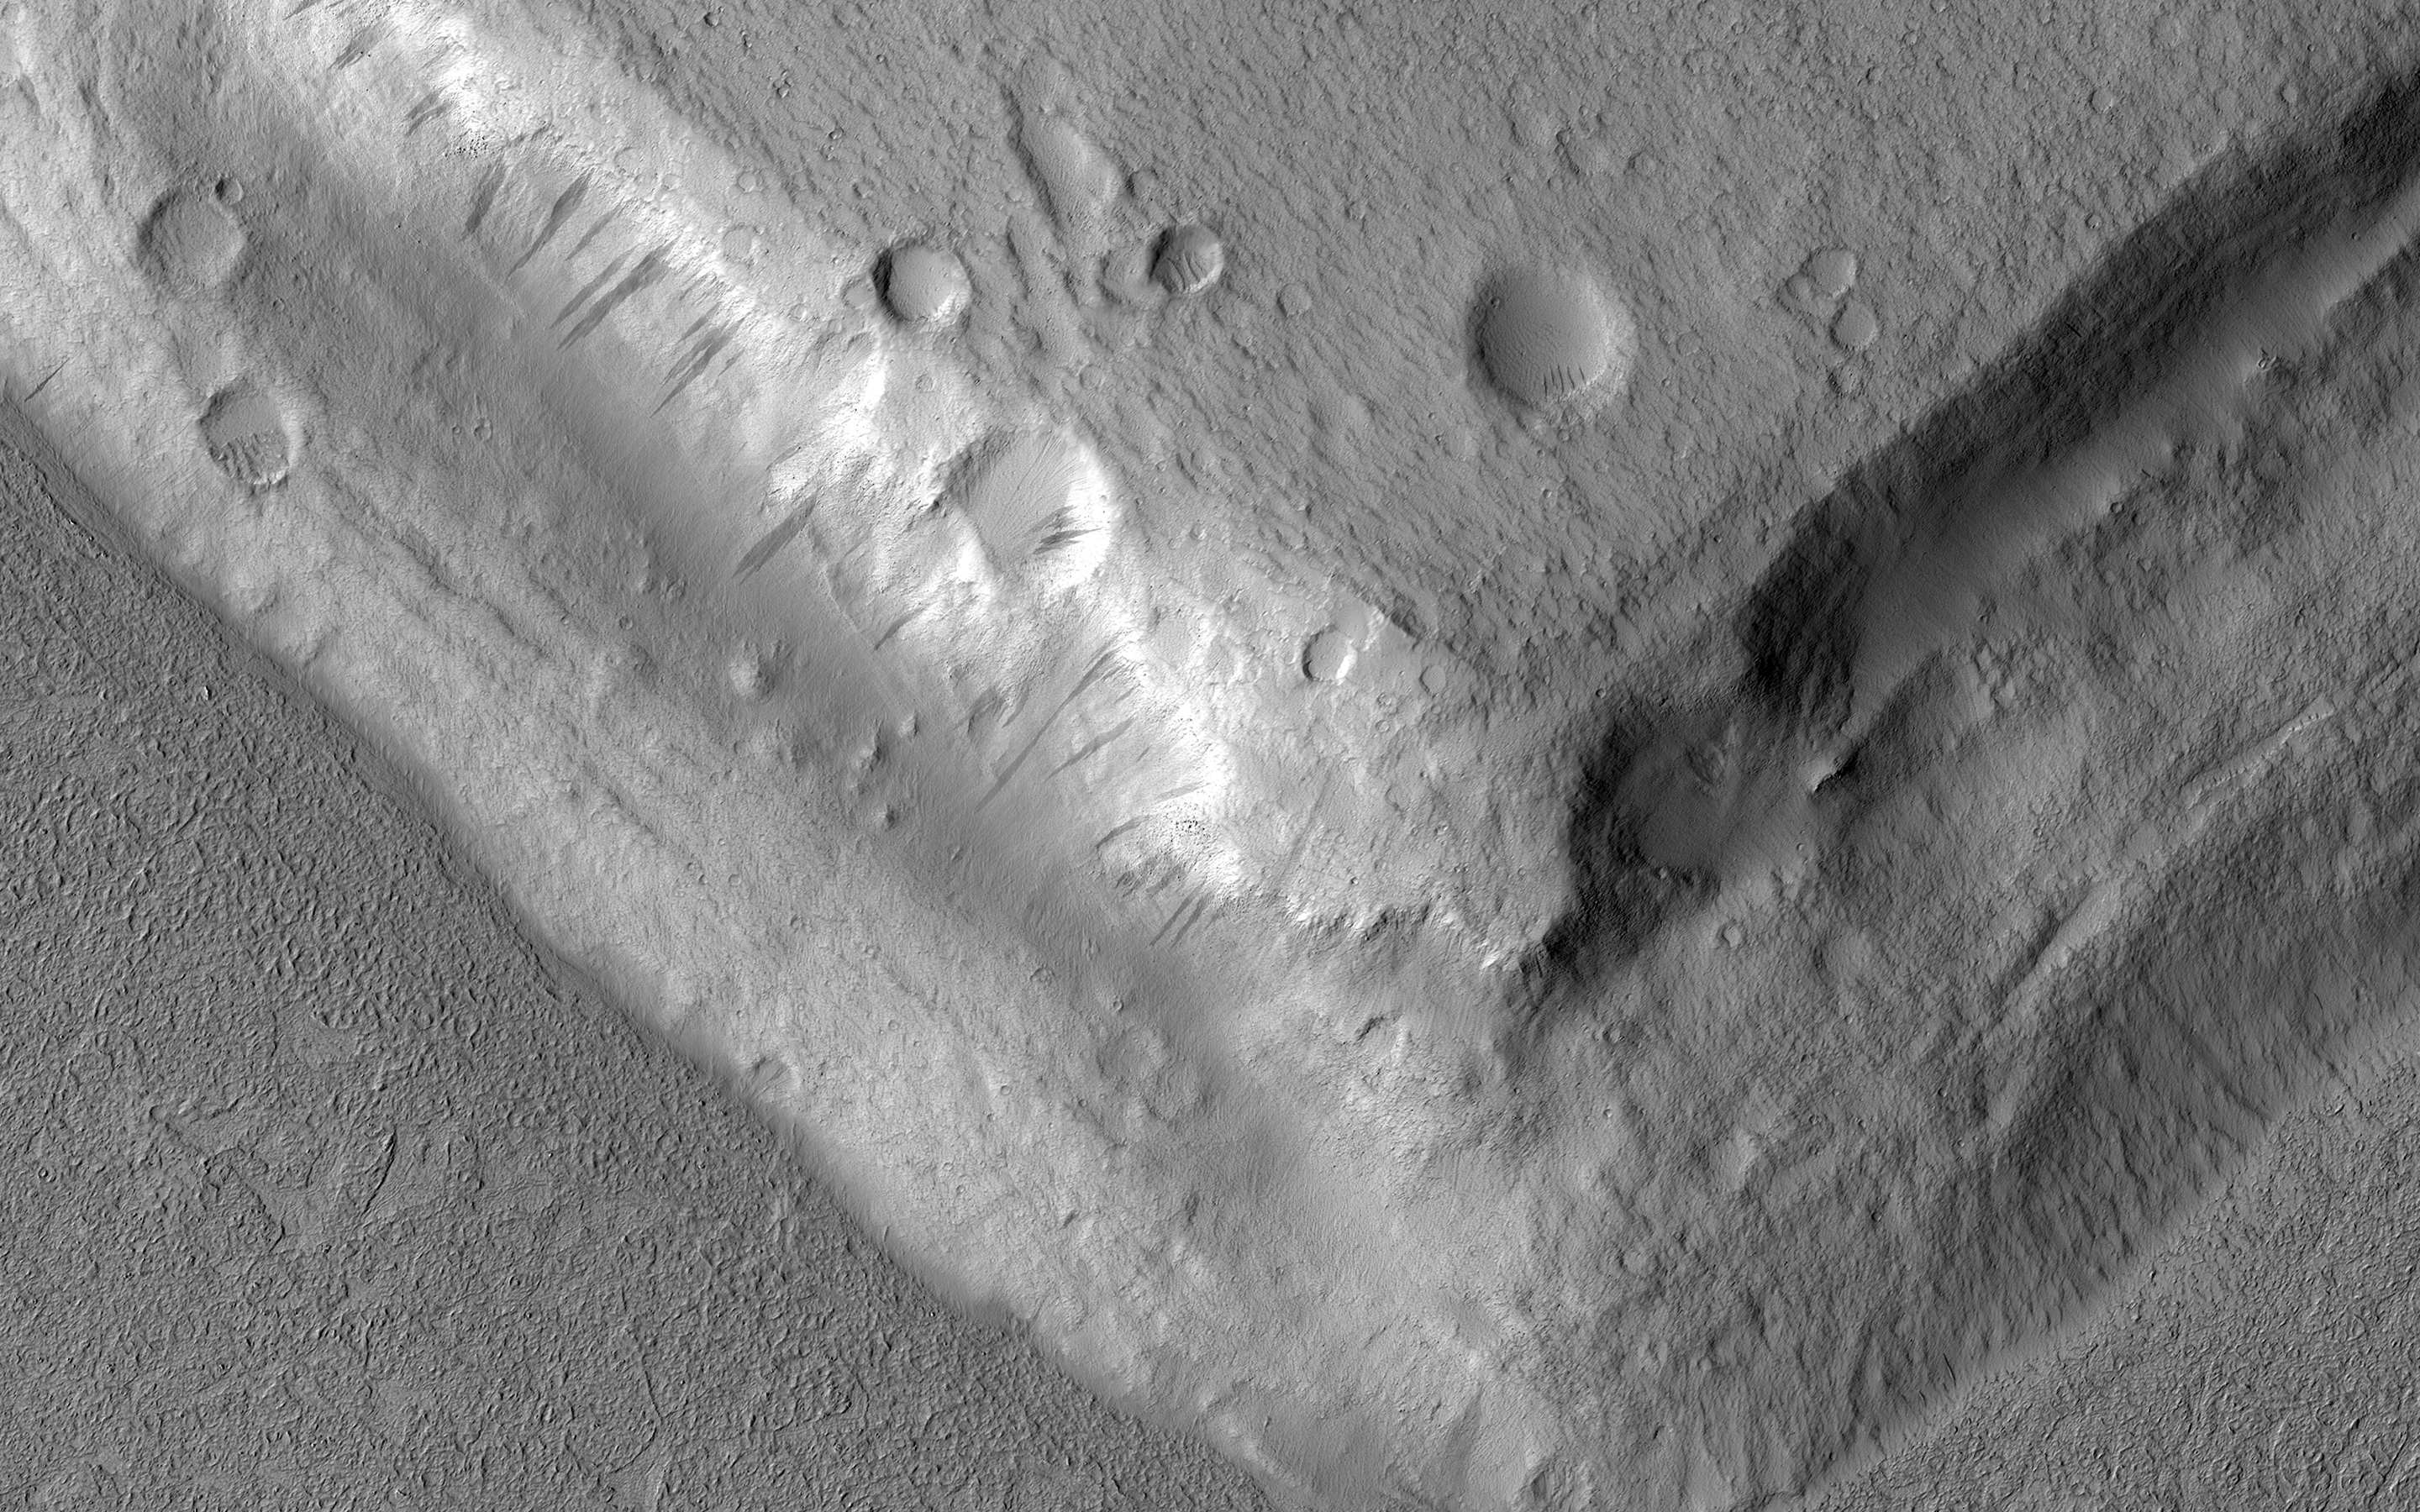

Rising Above It in Amazonis Planitia

This image shows a bright, rectangular-looking landform surrounded by a dark floor. How did this feature get here if it looks so different than its surroundings?

The feature resembles a plateau. Dark streaks mark steep slopes on its sides while the top appears flat. The slope streaks are not all the same age, as we see a variation in colors from faint to dark. Craters in a variety of sizes and ages pepper the entire rectangle, but the dark, textured floor has very few noticeable craters.

The evidence suggests that this rectangular feature is a high-standing “island” of older land surrounded by one or more younger lava flows. This landmass is located in Amazonis Planitia, a smooth plains area potentially formed by large-scale lava floods between the Tharsis and Elysium volcanic regions. As lava flowed into this area, the rectangular plateau was too high to cover completely, leaving a bright spot sticking out of the dark basalt floor for us to find.

The map is projected here at a scale of 50 centimeters (19.7 inches) per pixel. [The original image scale is 57.5 centimeters (22.6 inches) per pixel (with 2 x 2 binning); objects on the order of 172 centimeters (67.7 inches) across are resolved.] North is up.

The University of Arizona, Tucson, operates HiRISE, which was built by Ball Aerospace & Technologies Corp., Boulder, Colorado. NASA’s Jet Propulsion Laboratory, a division of Caltech in Pasadena, California, manages the Mars Reconnaissance Orbiter Project for NASA’s Science Mission Directorate, Washington.

Credit: NASA/JPL/University of Arizona